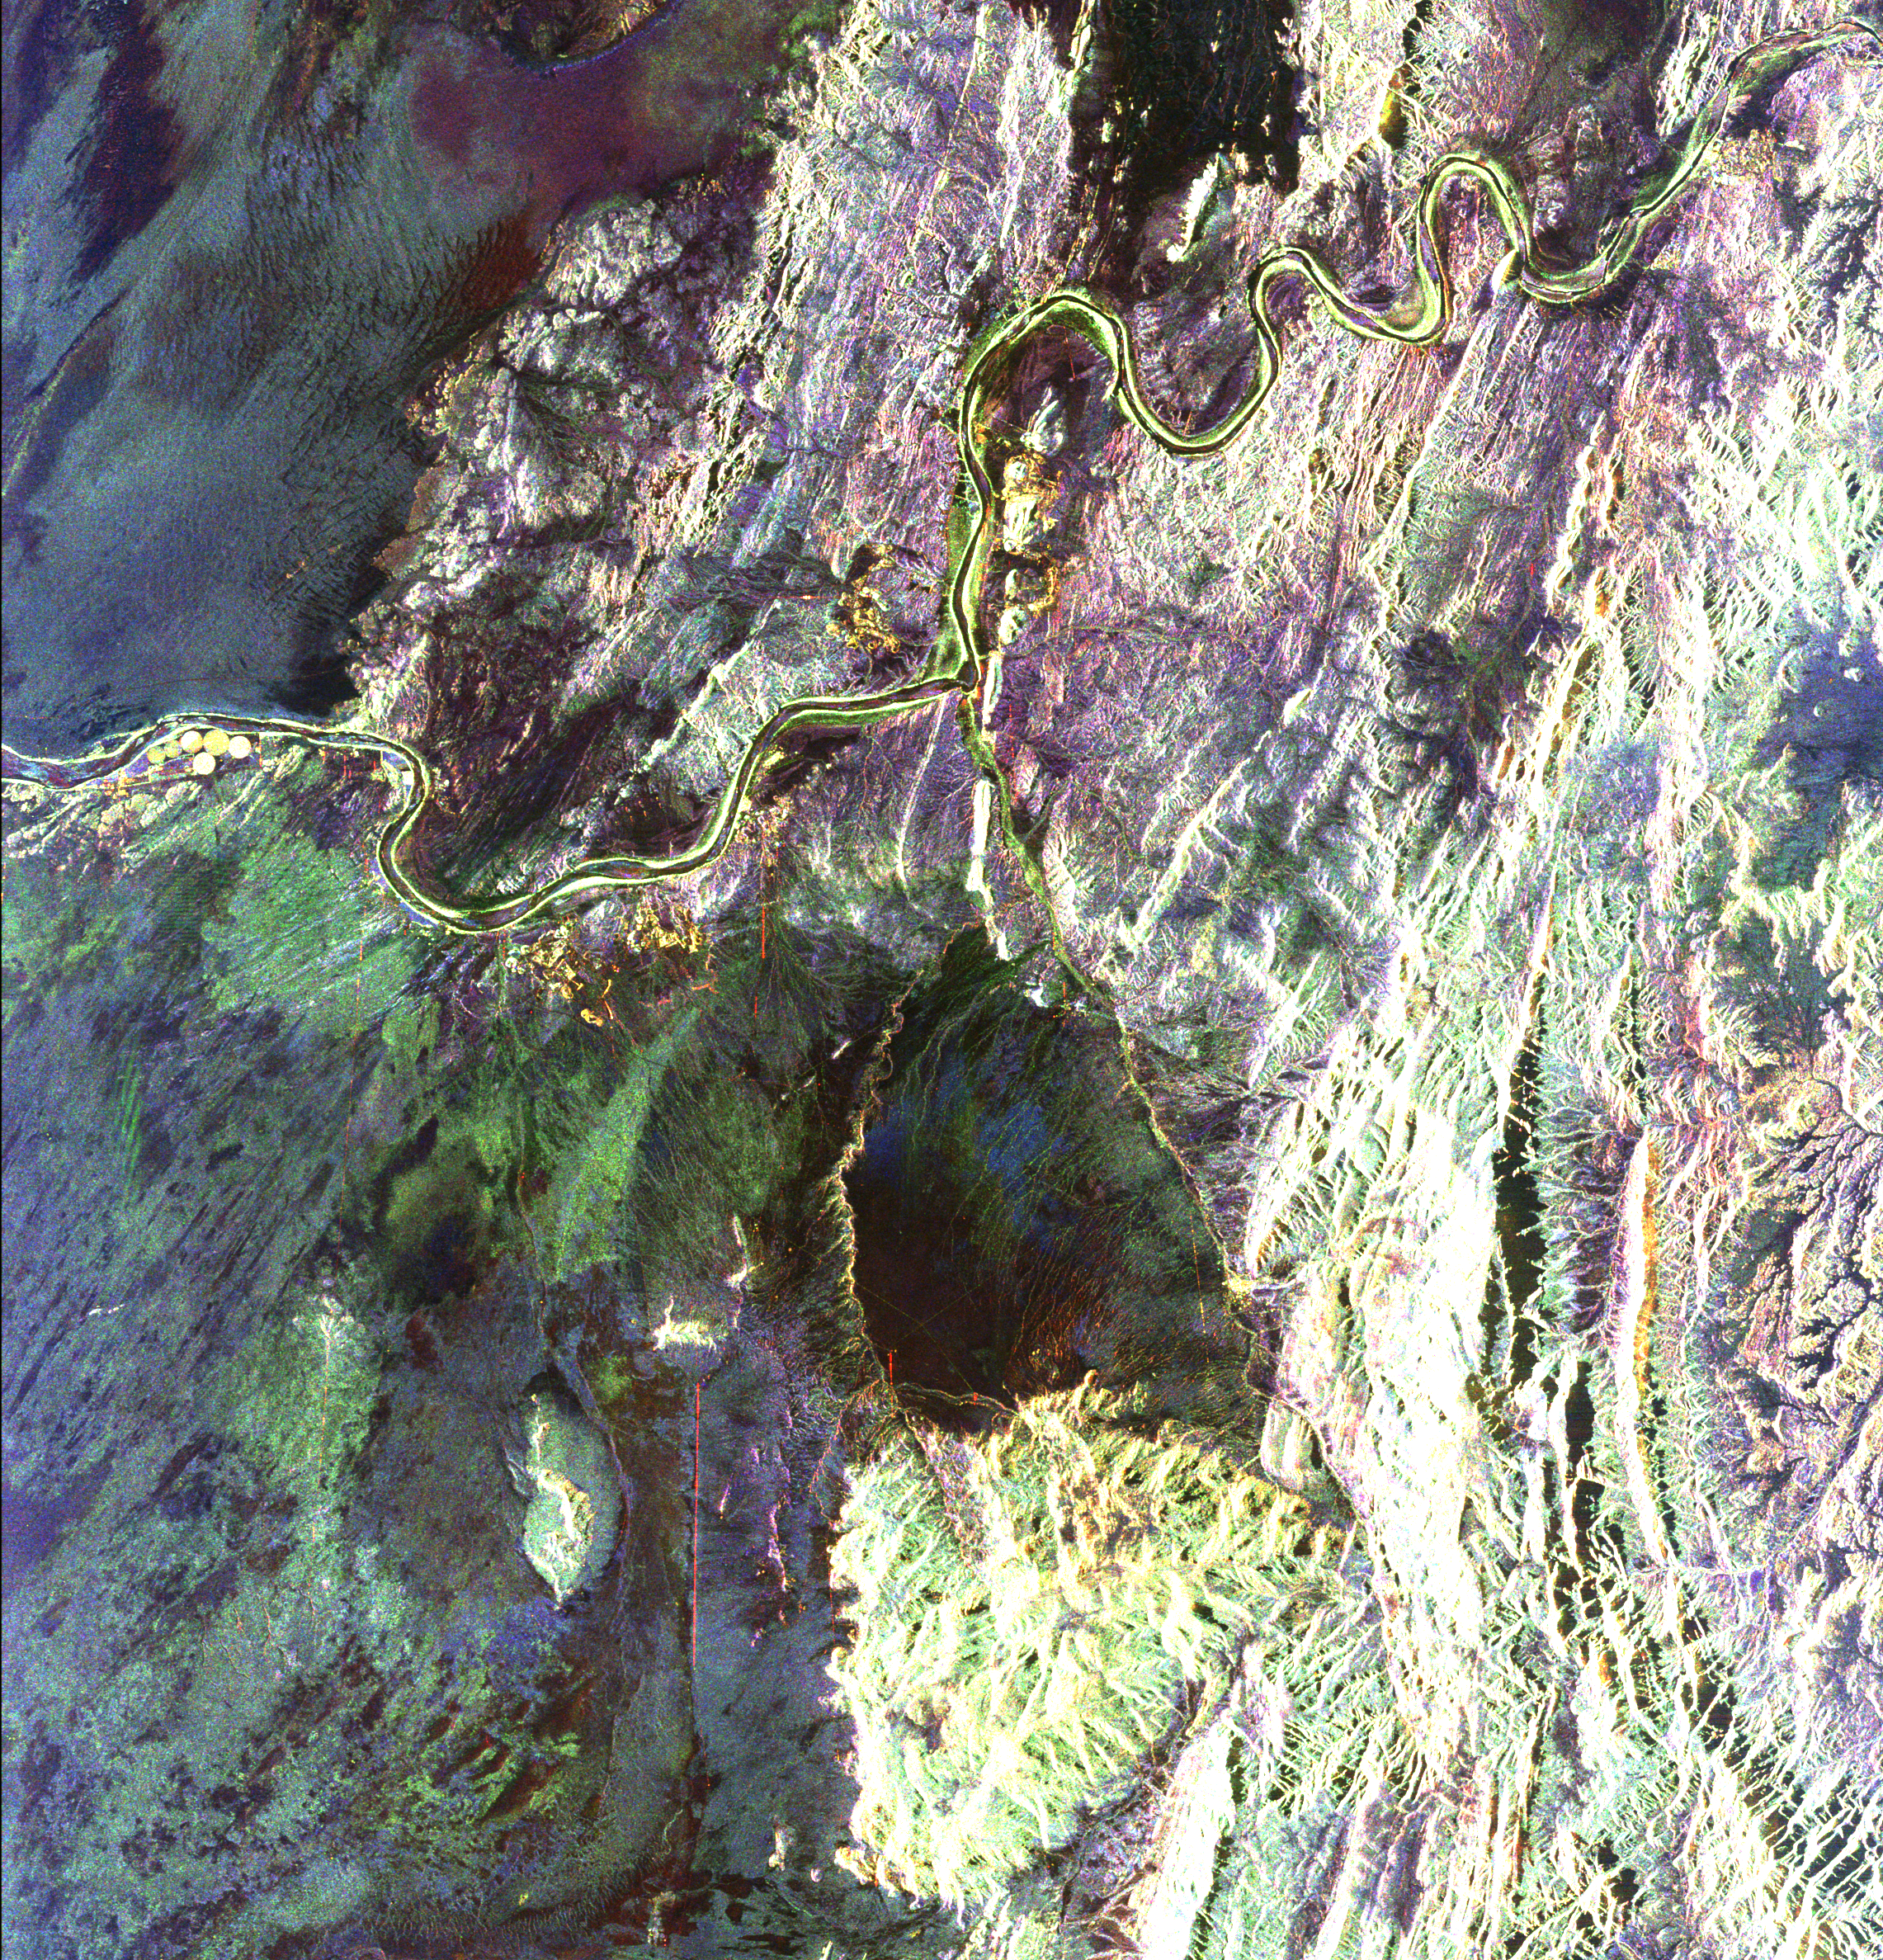

South Africa, Namibia Diamond Deposits

This radar image covers a portion of the Richtersveld National Park and Orange River (top of image) in the Northern Cape Province of the Republic of South Africa. The Orange River marks the boundary between South Africa to the south and Namibia to the north. This is an area of active mining for diamonds, which were washed downstream from the famous Kimberley Diamond Area, millions of years ago when the river was much larger. The mining is focused on ancient drainages of the Orange River which are currently buried by think layers of sand and gravel. Scientists are investigating whether these ancient drainages can be seen with the radar’s ability to penetrate sand cover in extremely dry regions. A mine, shown in yellow, is on the southern bank of the river in an abandoned bend which is known as an “oxbow.” The small bright circular areas (left edge of image) west of the mine circles are fields of a large ostrich farm that are being watered with pivot irrigation. The large dark area in the center of the image is the Kubus Pluton, a body of granite rock that broke through the surrounding rocks about 550 million years ago. North is toward the upper right. The area shown is about 55 by 60 kilometers (34 by 37 miles) centered at 28.4 degrees south latitude, 16.8 degrees east longitude. Colors are assigned to different radar frequencies and polarizations as follows: red is L-band horizontally transmitted and horizontally received; green is L-band horizontally transmitted and vertically received; blue is C-band horizontally transmitted and vertically received. The image was acquired on April 18, 1994 by the Spaceborne Imaging Radar-C/X-band Synthetic Aperture (SIR-C/X-SAR) imaging radar when it flew aboard the space shuttle Endeavour. SIR-C/X-SAR is a joint mission of the U.S./German and Italian space agencies.

Credit: NASA/JPL